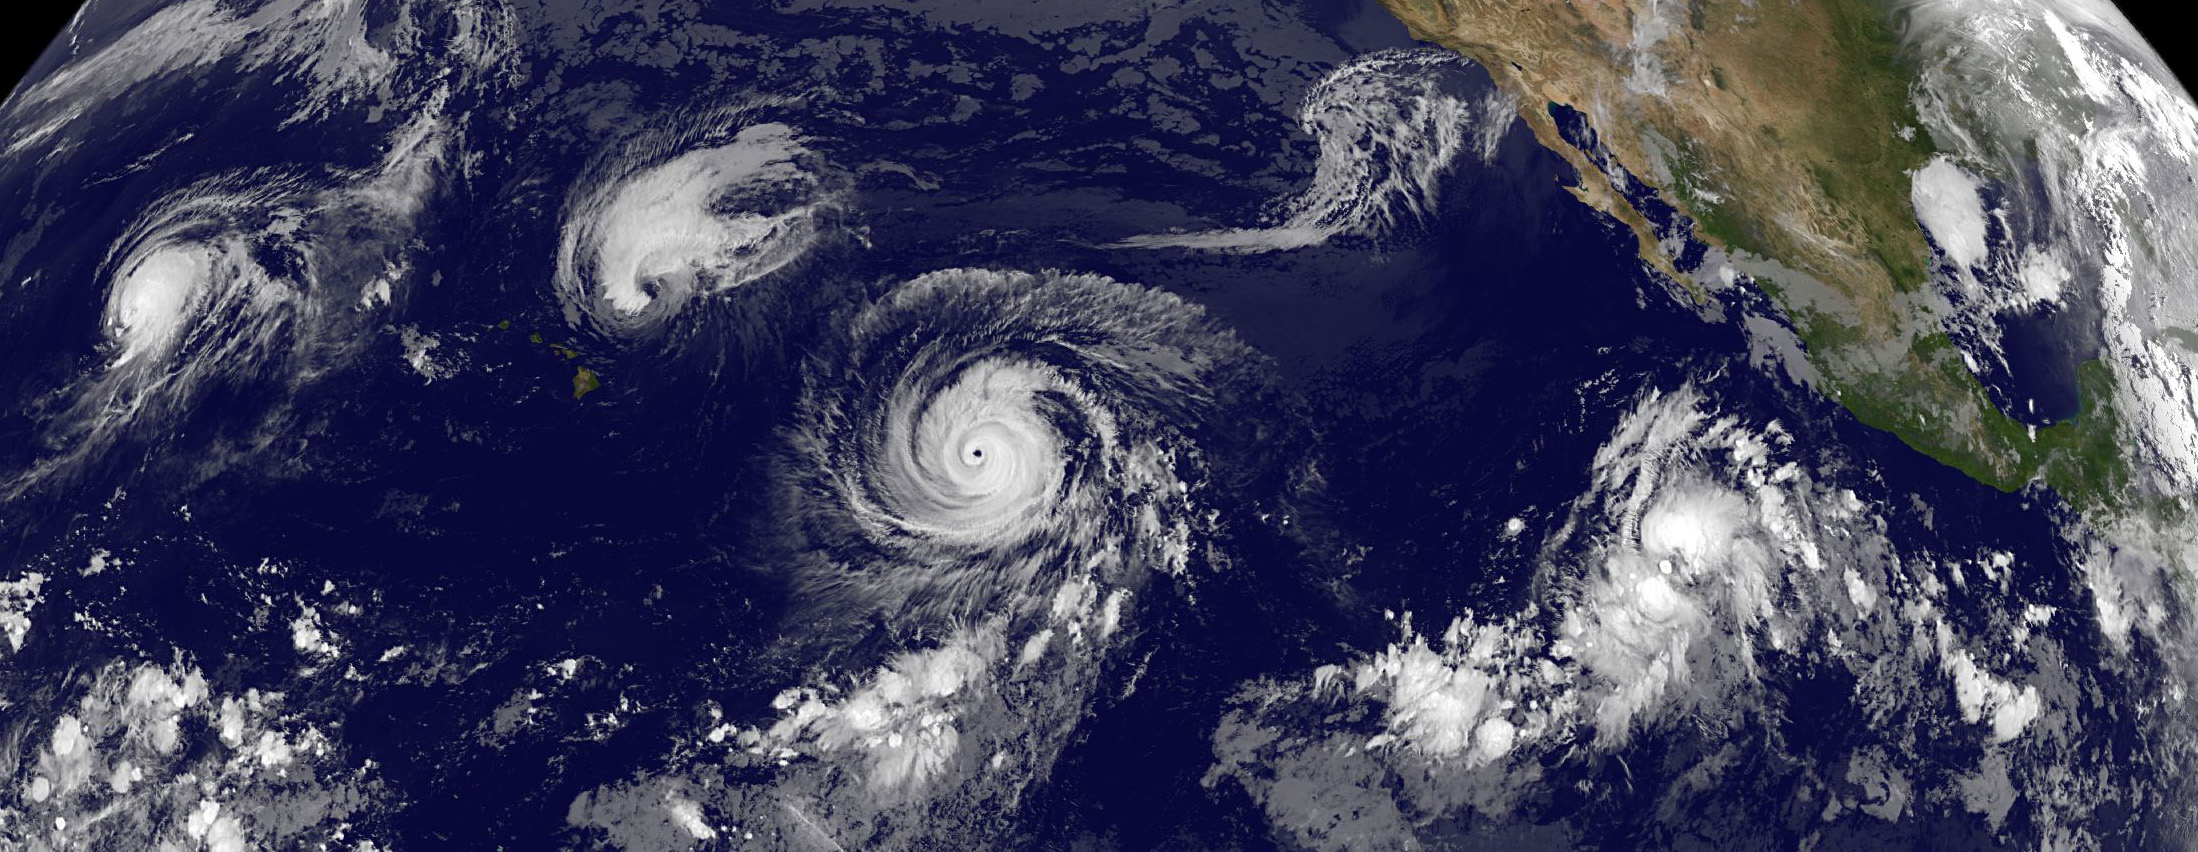

Four Tropical Cyclones Across the Entire Pacific Ocean

This GOES-West satellite image shows four tropical cyclones in the North Western, Central and Eastern Pacific Ocean on September 1, 2015. In the Western Pacific (far left) is Typhoon Kilo. Moving east (to the right) into the Central Pacific is Hurricane Ignacio (just east of Hawaii), and Hurricane Jimena. The eastern-most storm is Tropical Depression 14E in the Eastern Pacific.

Credit: NASA/NOAA GOES Project